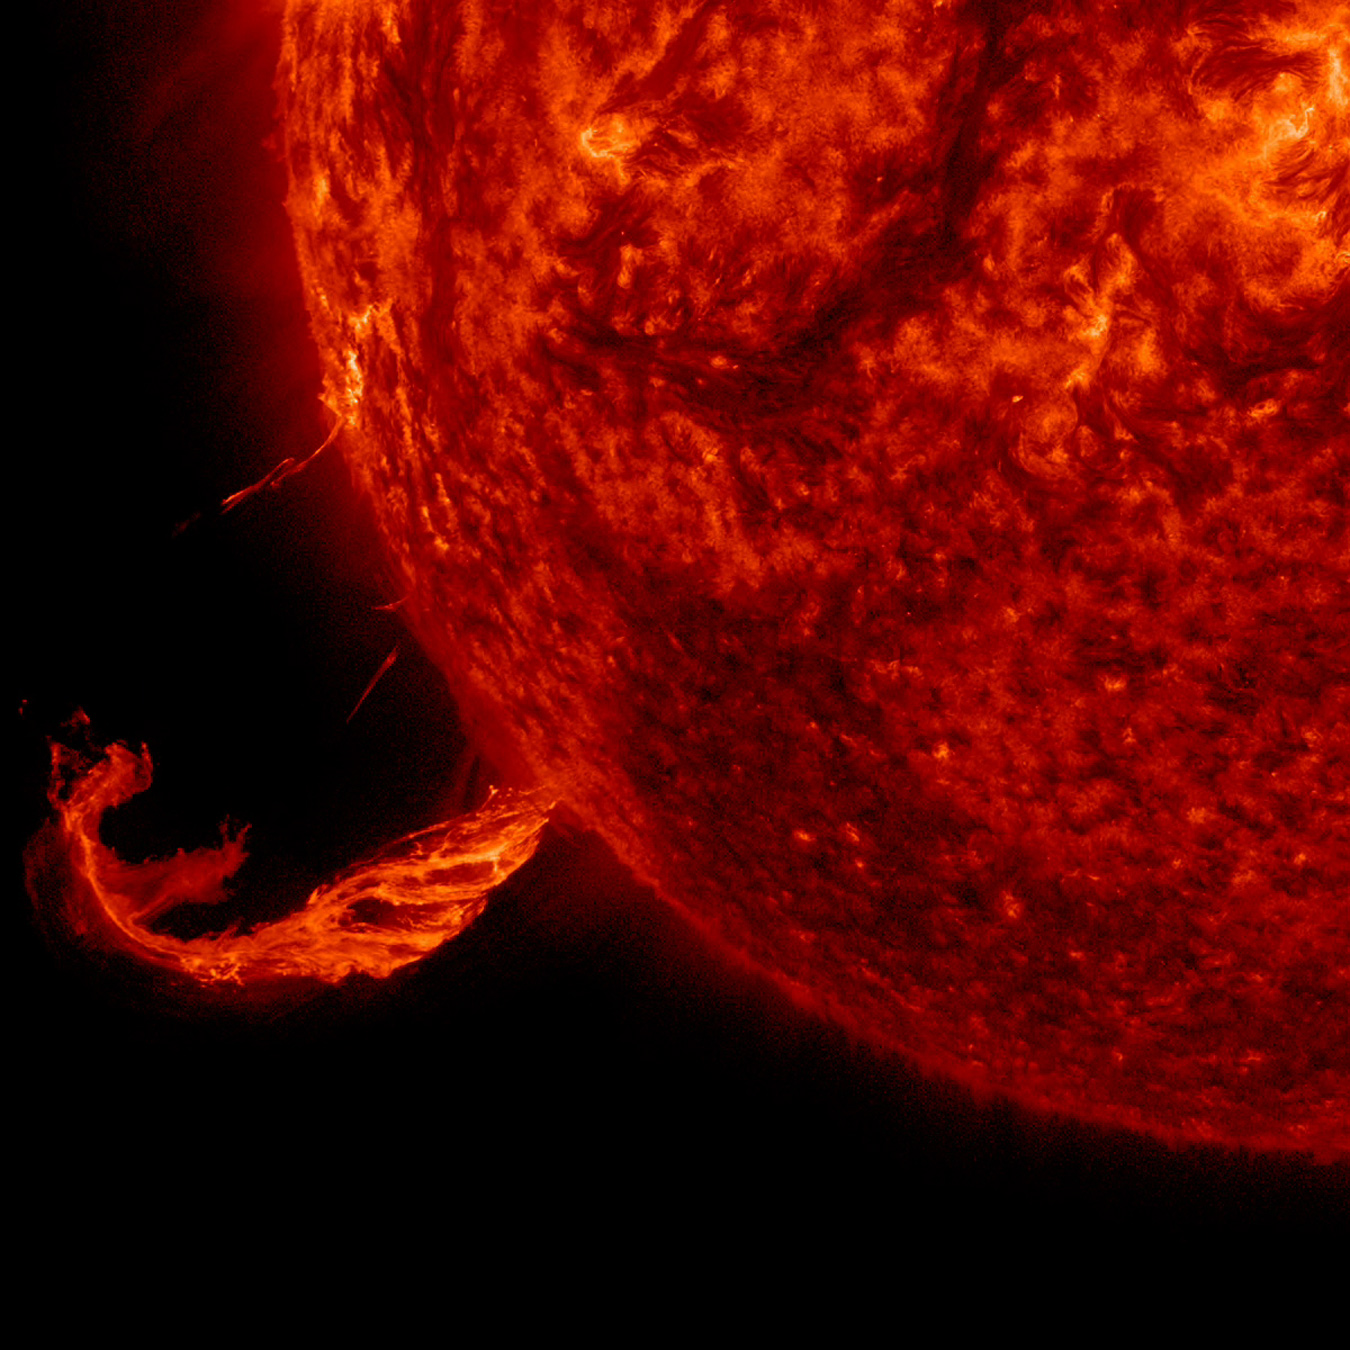

Brief Outburst

The Sun blew out a coronal mass ejection along with part of a solar filament over a three-hour period (Feb. 24, 2015). While some of the strands fell back into the Sun, a substantial part raced into space in a bright cloud of particles (as observed by the SOHO spacecraft). The activity was captured in a wavelength of extreme ultraviolet light. Because this occurred way over near the edge of the Sun, it was unlikely to have any effect on Earth.

Credit: NASA/Solar Dynamics Observatory